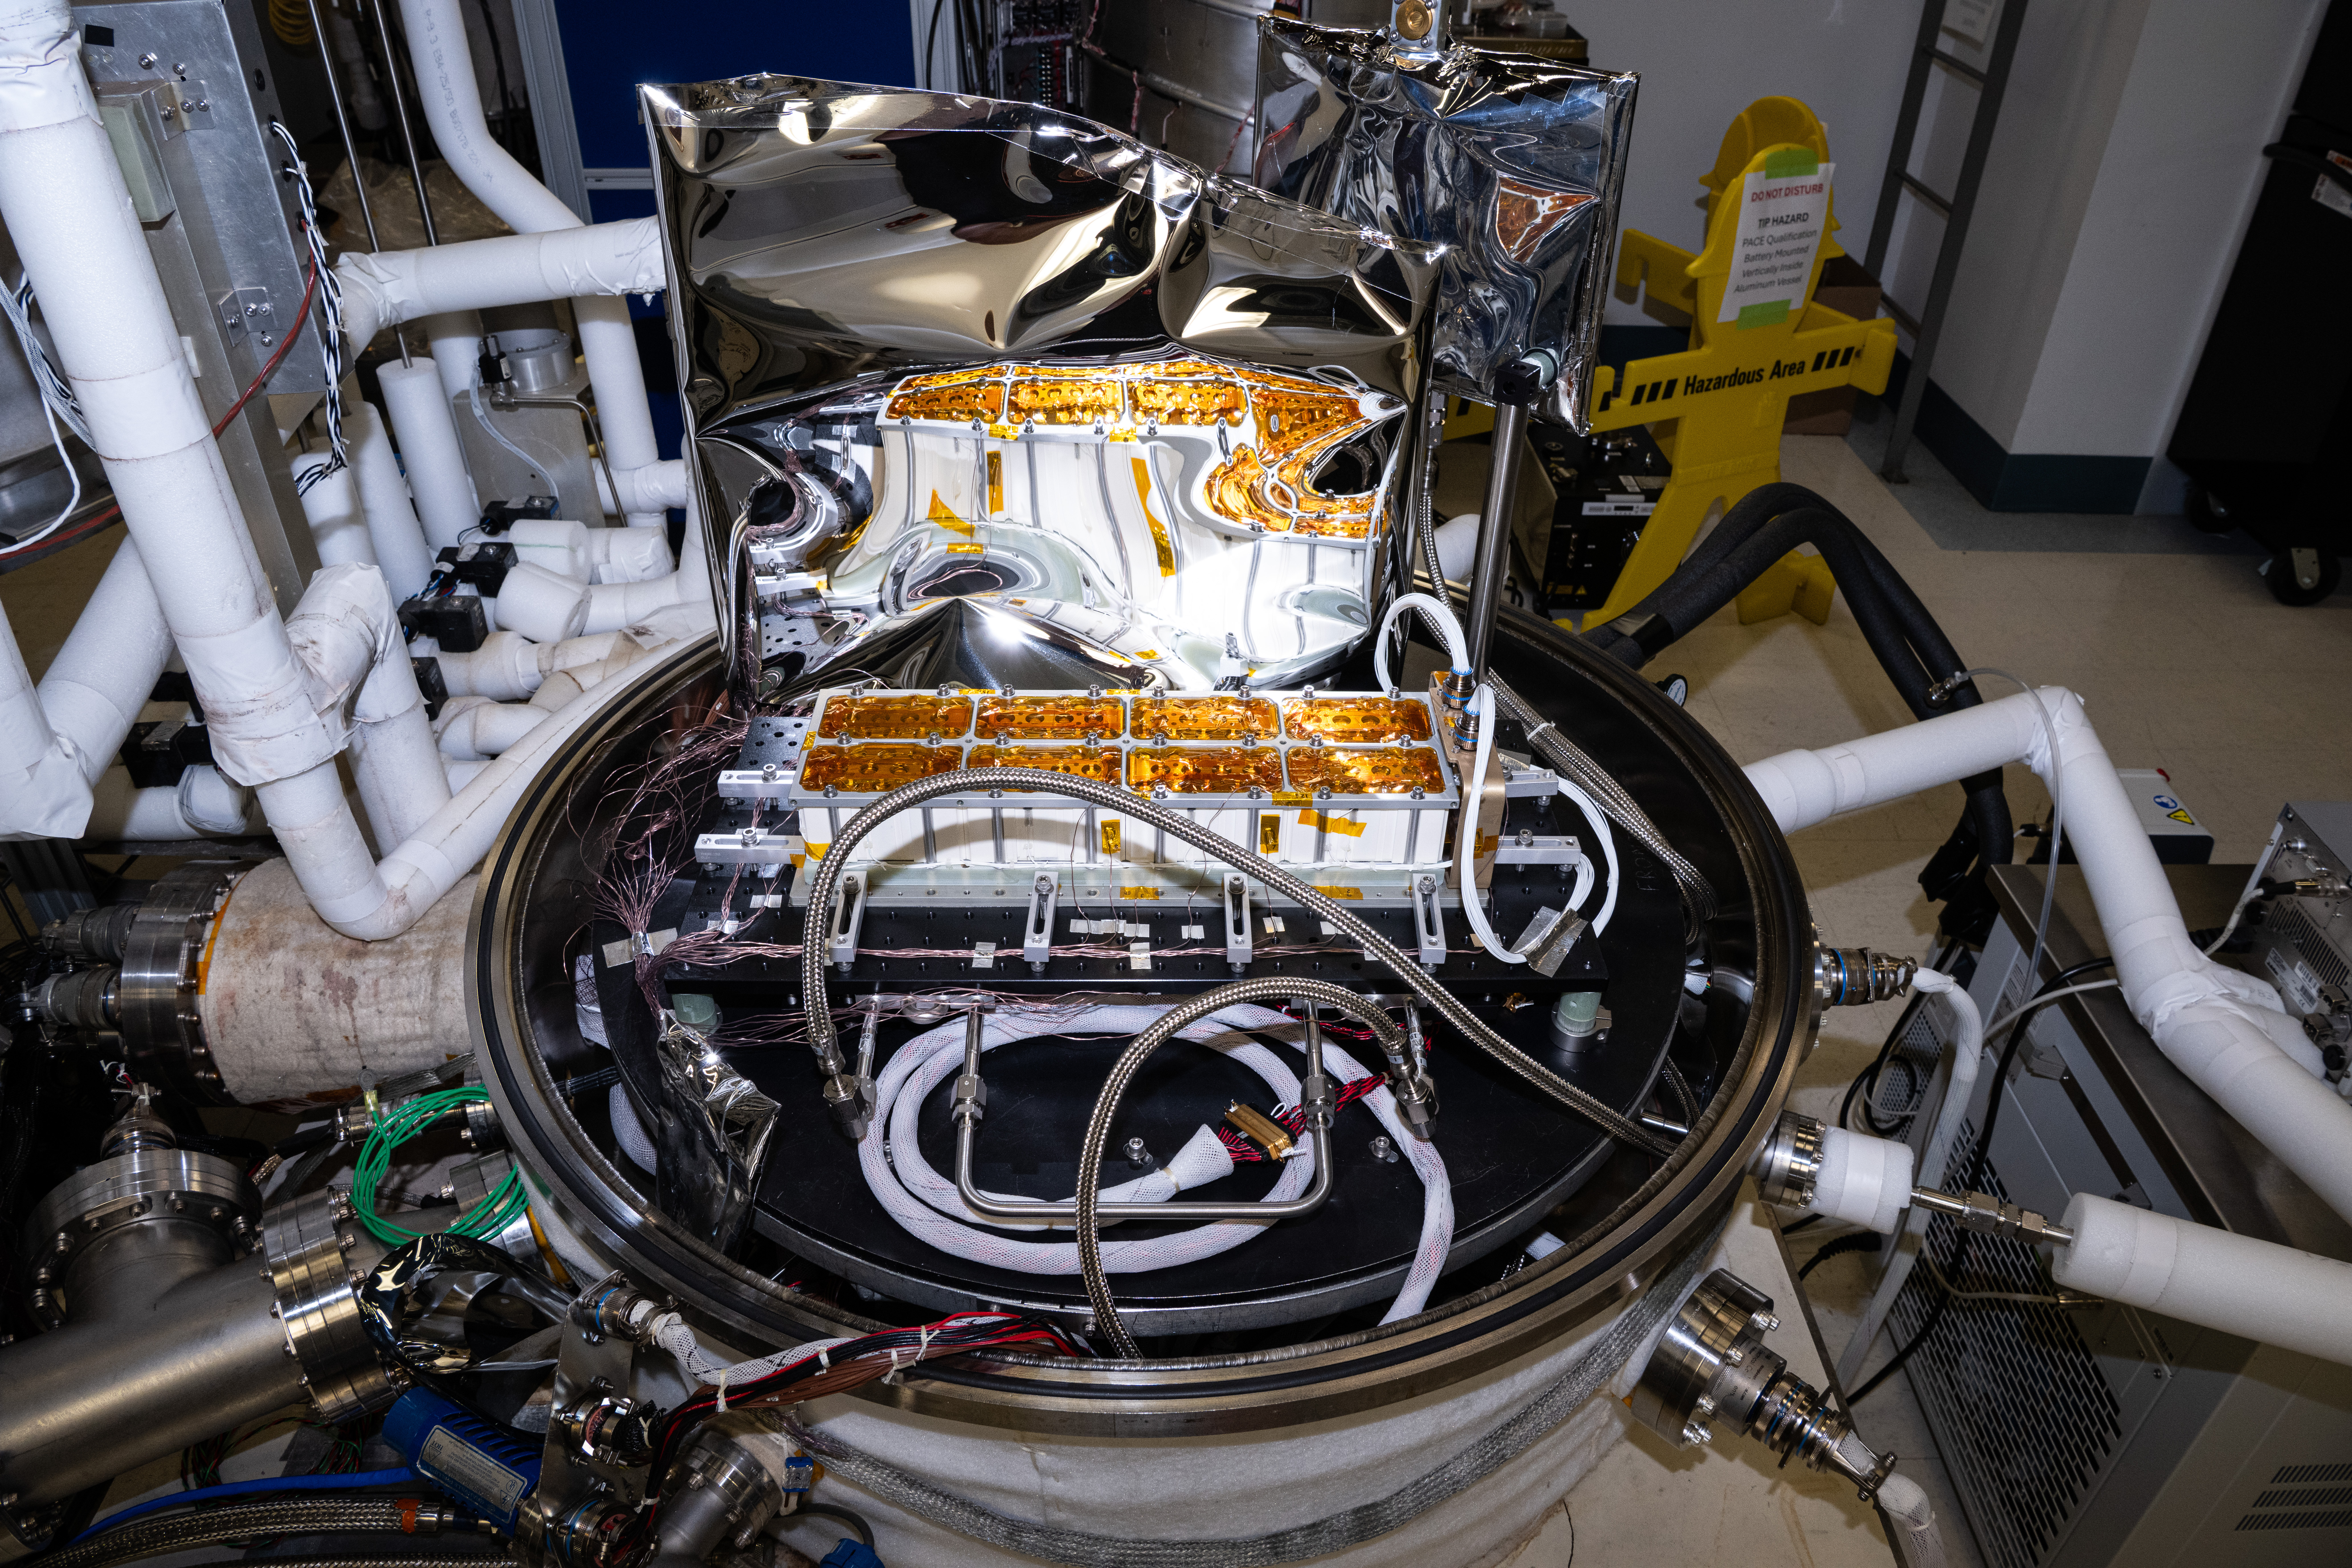

The Lunar Environment Monitoring Station (LEMS) flight battery is installed for testing in a thermal vacuum chamber at Goddard Space Flight Center, Greenbelt Md., October 8th, 2025.. LEMS is a compact, autonomous, and self-sustaining seismometer suite designed to carry out continuous, long-term, monitoring of the lunar seismic environment at the South Polar region.

Credit: NASA/Denny Henry